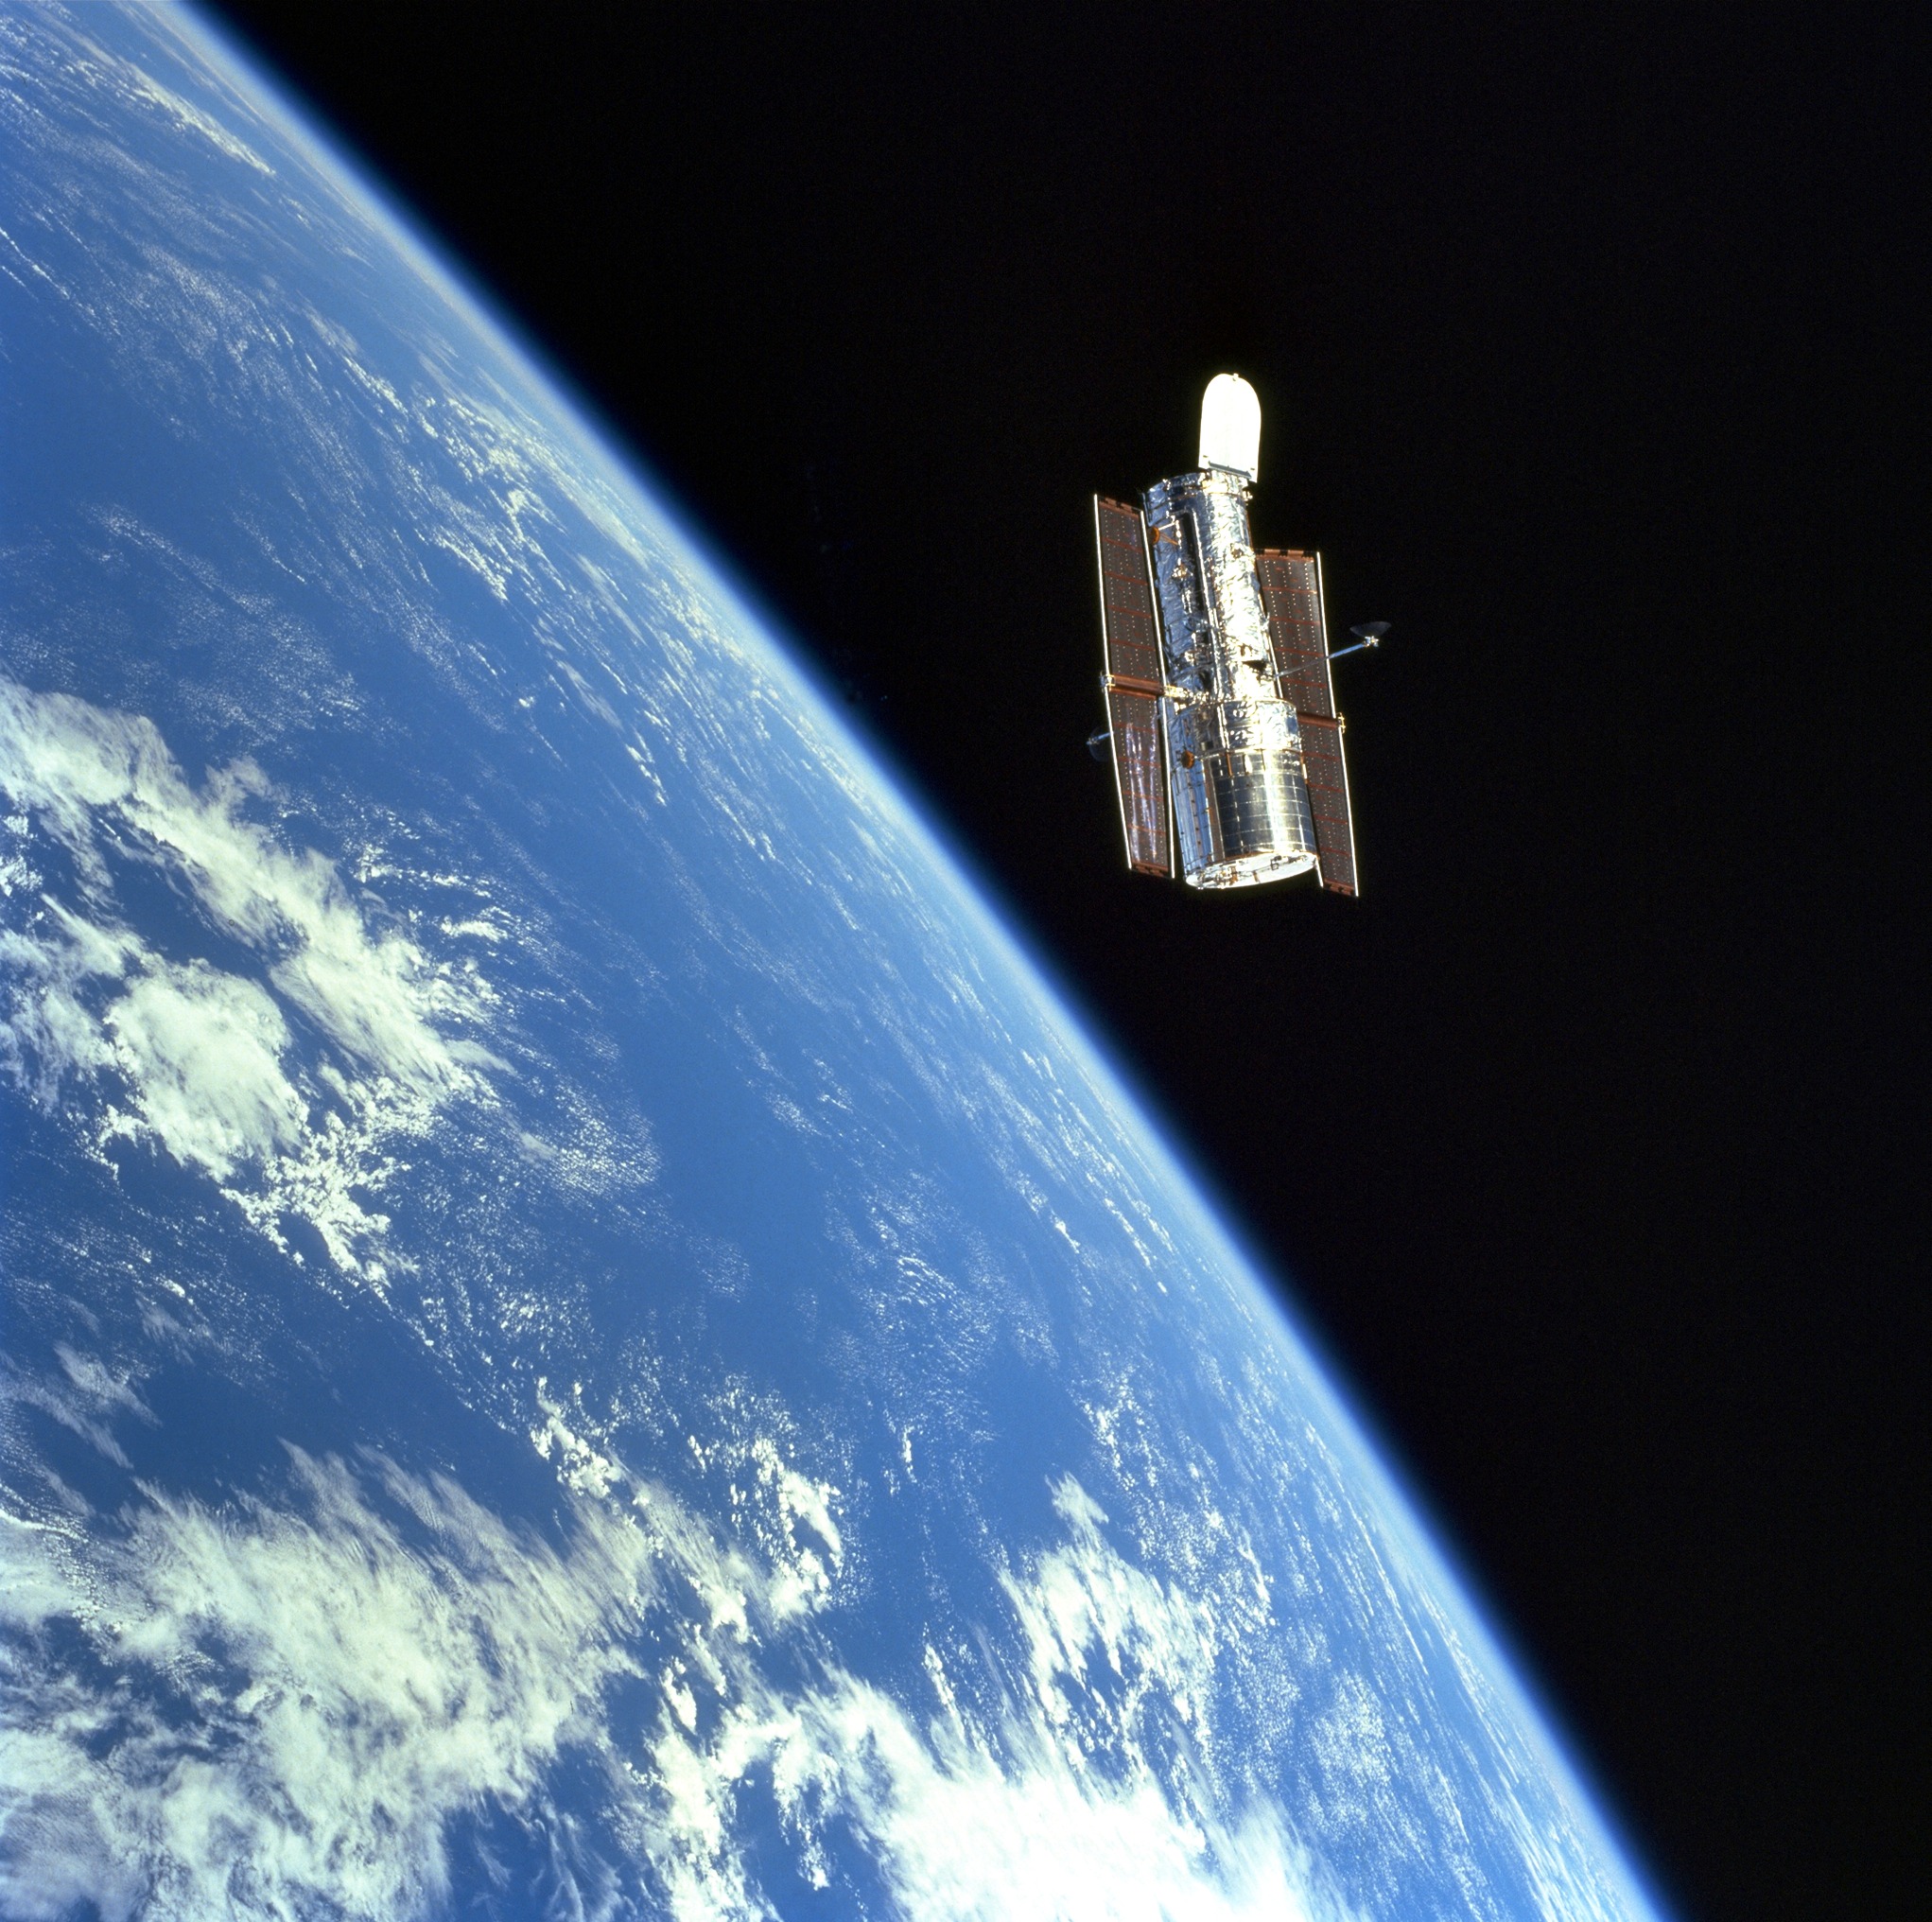

Hubble at the Close of Servicing Mission 3A (1999)

Hubble floats gracefully above the blue Earth after release from Discovery’s robot arm at the close of another successful servicing mission, SM3A (STS-103) on December 27,1999.

Credit: NASA